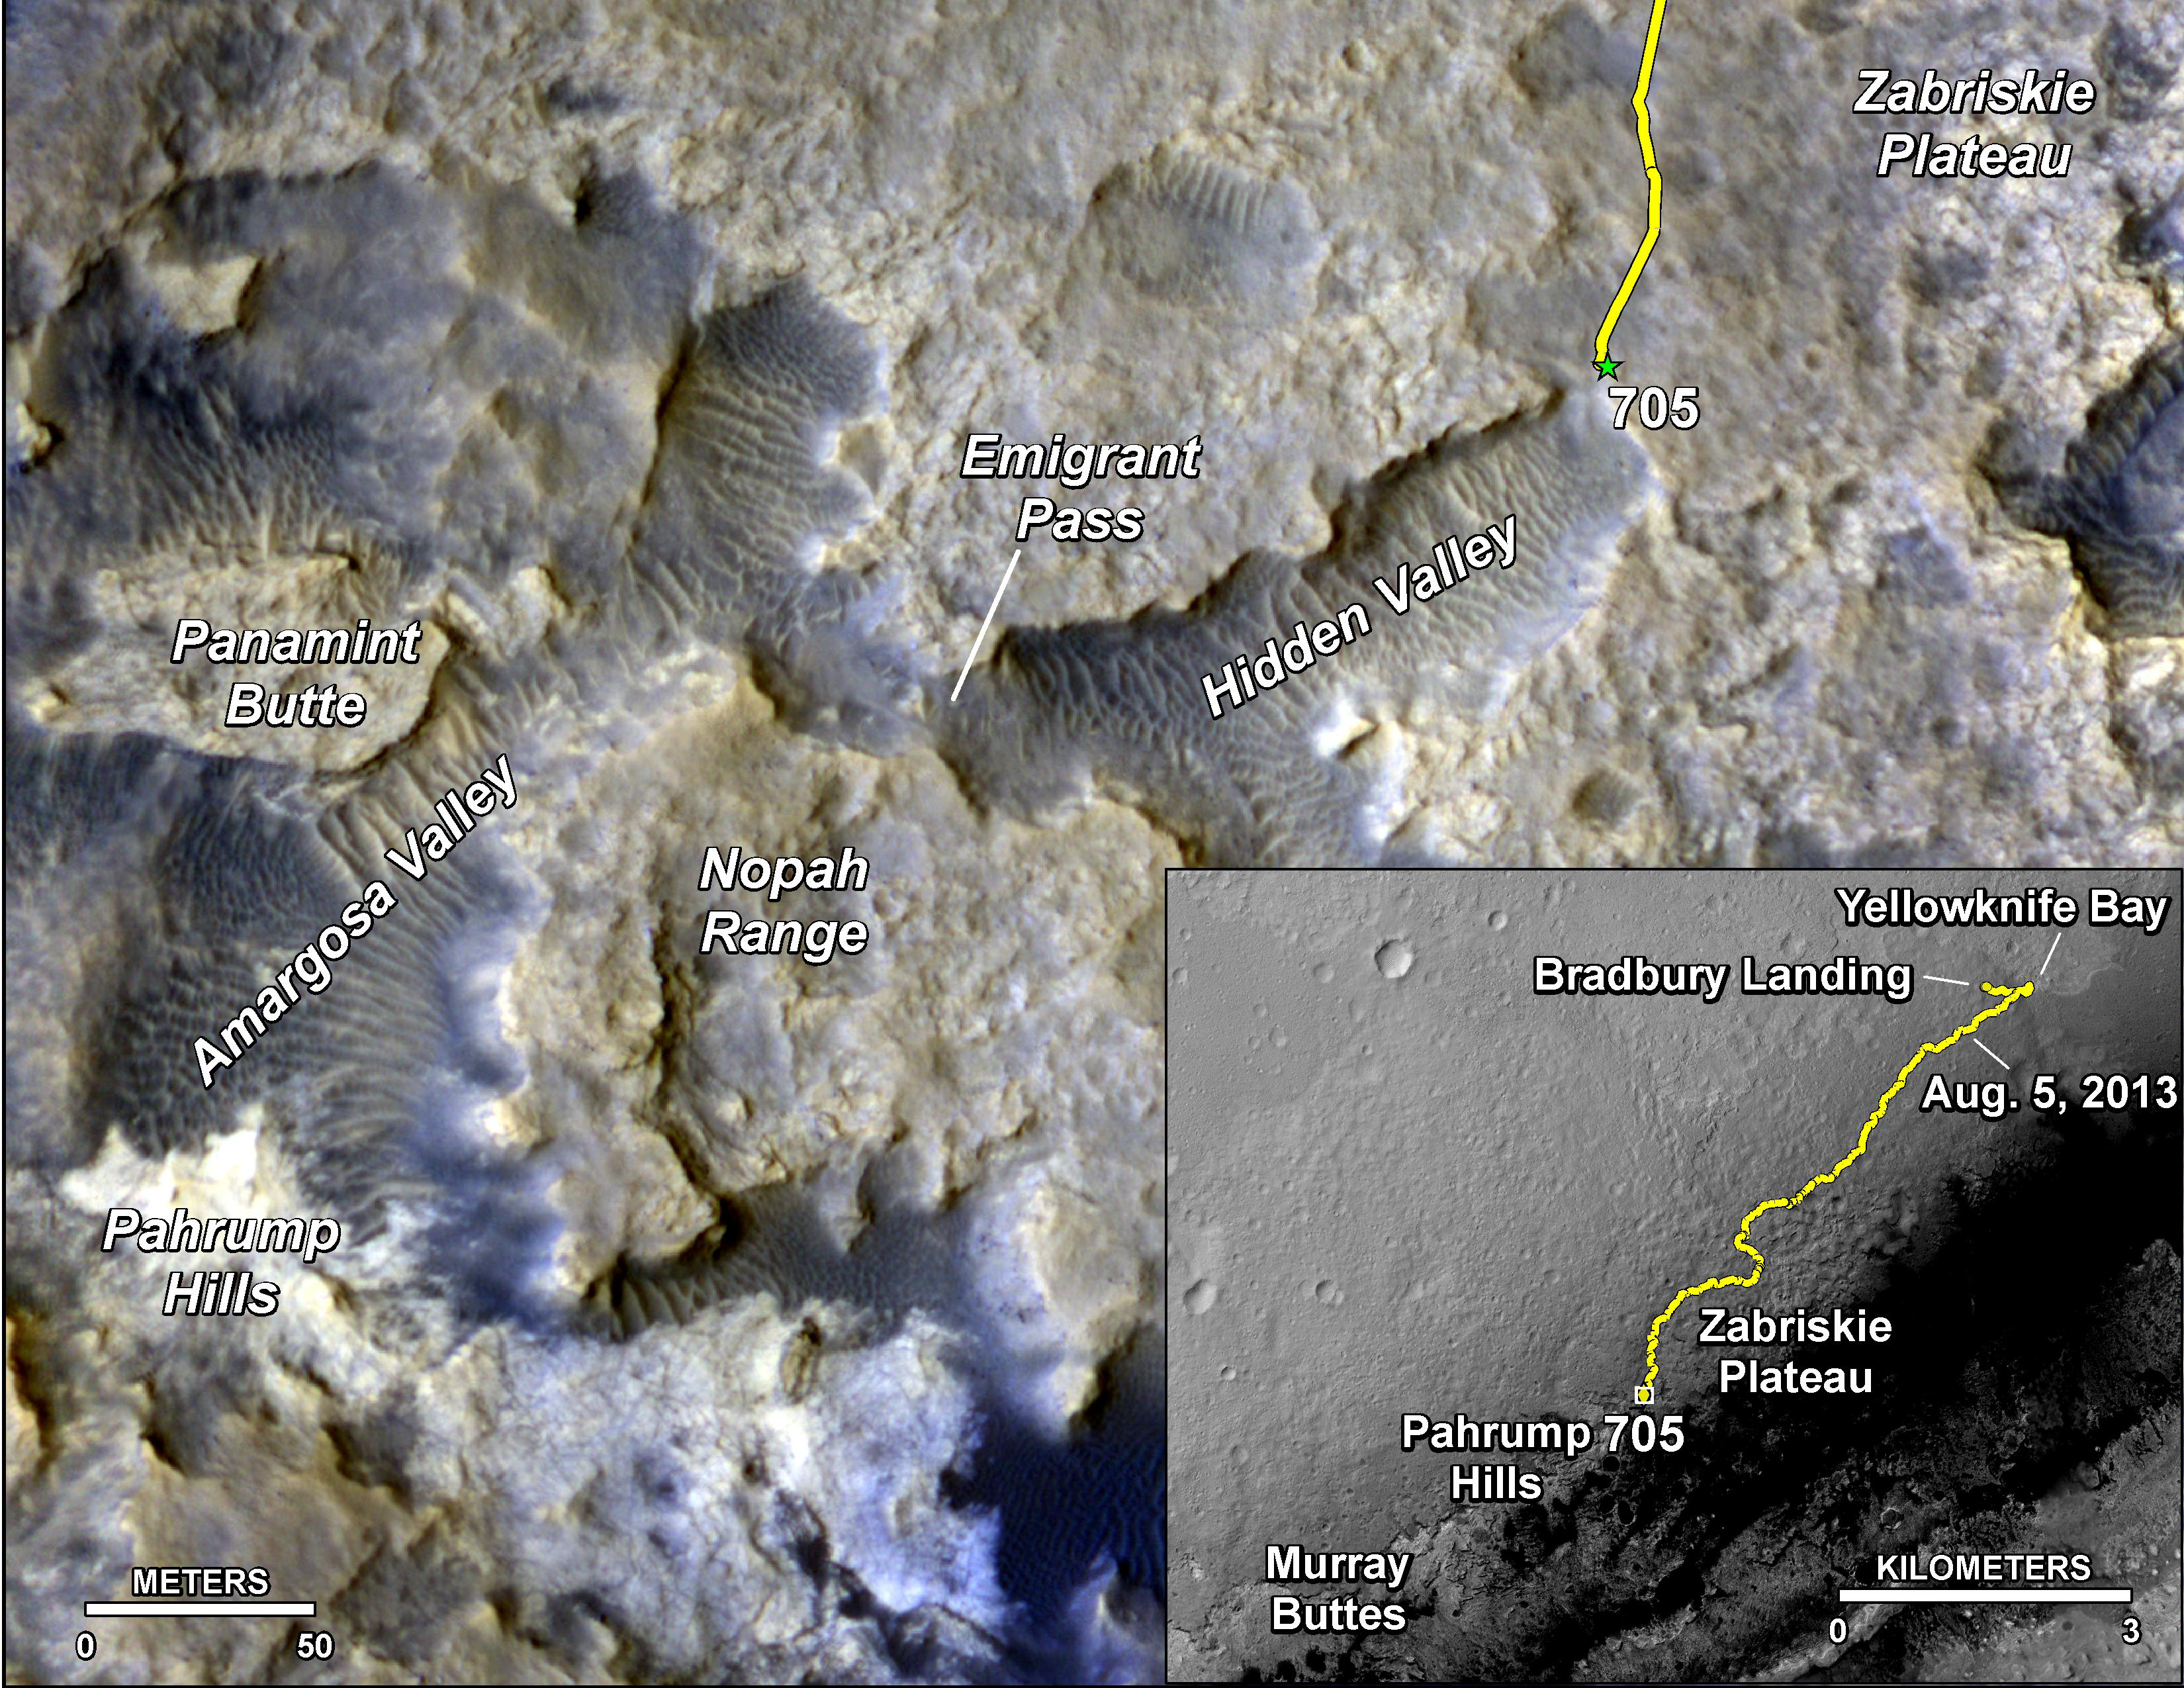

Sandy Martian Valleys in Curiosity’s Near Future

The main map here shows the assortment of landforms near the location of NASA’s Curiosity Mars rover as the rover’s second anniversary of landing on Mars nears. The gold traverse line entering from upper right ends at Curiosity’s position as of the 705th Martian day, or sol, of the mission on Mars (July 31, 2014). The inset map shows the mission’s entire traverse from the landing on Aug. 5, 2012, PDT (Aug. 6, UTC) to Sol 705, and the remaining distance to long-term science destinations near Murray Buttes, at the base of Mount Sharp. The label “Aug. 5, 2013” indicates where Curiosity was one year after landing.

Curiosity spent much of July 2014 crossing an upland area called “Zabriskie Plateau,” where embedded, sharp rocks presented hazards for the rover’s wheels. The traverse line enters the main map at the rover’s location as of Sol 692 (July 17, 2014). A near-term science destination is the “Pahrump Hills” feature near the lower left corner. Scientists anticipate that outcrop rock there may provide a preview of a geological unit that is part of the base of Mount Sharp, rather than floor of Gale Crater. Between the Sol 705 location and Pahrump Hills, the rover’s anticipated route dips into sandy-floored valleys.

Scale bars are 50 meters (164 feet) on the main map and 3 kilometers (1.9 miles) on the inset map. The base images for the map are from the High Resolution Imaging Science Experiment (HiRISE) camera on NASA’s Mars Reconnaissance Orbiter. For broader-context views of the area that Curiosity is crossing within Gale Crater, see PIA16064 and PIA15687.

Before the first anniversary of the landing, NASA’s Mars Science Laboratory Project, which built and operates Curiosity, achieved its main science objective of determining whether Mars ever offered environmental conditions favorable for microbial life. Rock-powder samples drilled from two mudstone rocks at Yellowknife Bay and analyzed onboard yielded evidence for an ancient lakebed with mild water, the chemical elements needed for life and a mineral source of energy used by some Earth microbes.

NASA’s Jet Propulsion Laboratory, a division of the California Institute of Technology, Pasadena, manages the Mars Science Laboratory Project and Mars Reconnaissance Orbiter Project for NASA’s Science Mission Directorate, Washington.

Credit: NASA/JPL-Caltech/Univ. of Arizona